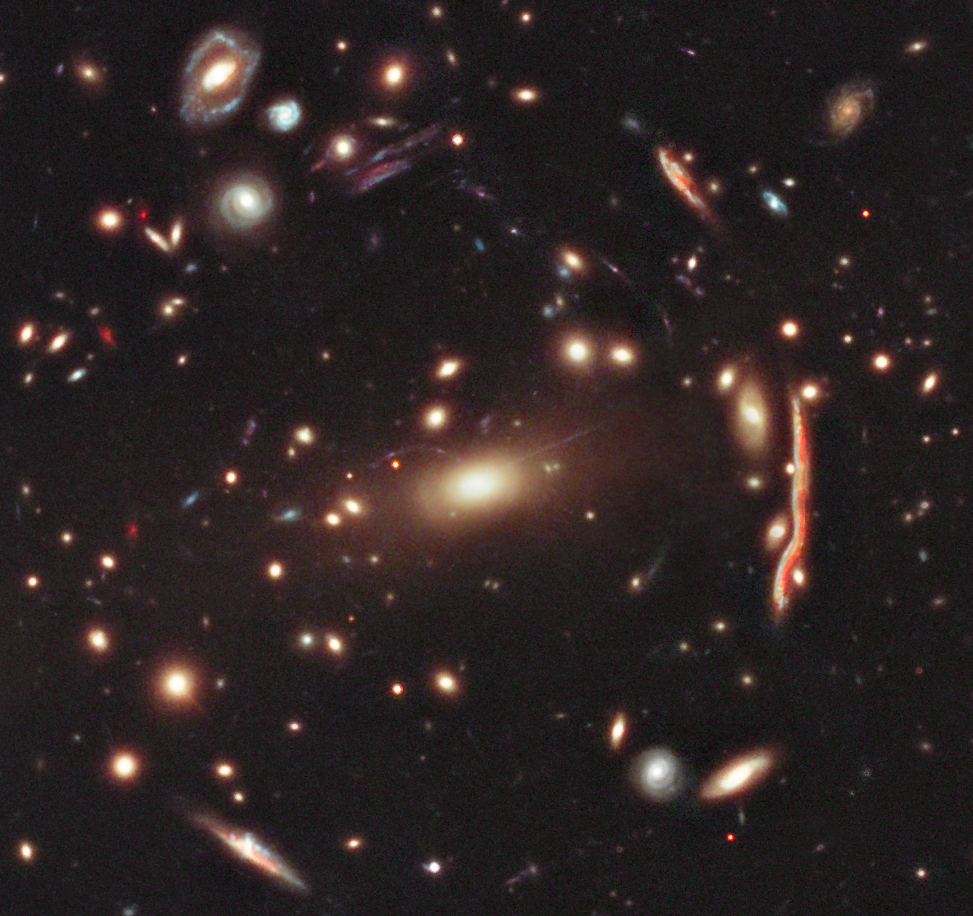

Galaxy Cluster MACS 1206

This image of galaxy cluster MACS J1206.2-0847 (or MACS 1206 for short) is part of a broad survey with NASA's Hubble Space Telescope.

The distorted shapes in the cluster are distant galaxies from which the light is bent by the gravitational pull of an invisible material called dark matter within the cluster of galaxies. This cluster is an early target in a survey that will allow astronomers to construct the most detailed dark matter maps of more galaxy clusters than ever before.

These maps are being used to test previous, but surprising, results that suggest that dark matter is more densely packed inside clusters than some models predict. This might mean that galaxy cluster assembly began earlier than commonly thought.

The multiwavelength survey, called the Cluster Lensing And Supernova survey with Hubble (CLASH), probes, with unparalleled precision, the distribution of dark matter in 25 massive clusters of galaxies. So far, the CLASH team has completed observations of six of the 25 clusters.

Dark matter makes up the bulk of the universe's mass, yet it can only be detected by measuring how its gravity tugs on visible matter and warps space like a fun-house mirror so that the light from distant objects is distorted.

Galaxy clusters like MACS 1206 are perfect laboratories for studying dark matter's gravitational effects because they are the most massive structures in the universe. Because of their heft, the clusters act like giant cosmic lenses, magnifying, distorting and bending any light that passes through them – an effect known as gravitational lensing.

Lensing effects can also produce multiple images of the same distant object, as evident in this Hubble picture. In particular, the apparent numbers and shapes of distant galaxies far beyond a galaxy cluster become distorted as the light passes through, yielding a visible measurement of how much mass is in the intervening cluster and how it is distributed. The substantial lensing distortions seen are proof that the dominant component of clusters is dark matter. The distortions would be far weaker if the clusters' gravity came only from the visible galaxies in the clusters.

MACS 1206 lies 4.5 billion light-years from Earth. Hubble's keen vision helped CLASH astronomers uncover 47 multiple images of 12 newly identified faraway galaxies. Finding so many multiple images in a cluster is a unique capability of Hubble, and the CLASH survey is optimized to find them. The new observations build on earlier work by Hubble and ground-based telescopes.

Taking advantage of two of Hubble's powerful cameras, the Advanced Camera for Surveys and the Wide Field Camera 3, the CLASH survey covers a broad wavelength range, from ultraviolet to near infrared. Astronomers need the diverse colors to estimate the distances to lensed galaxies and study them in more detail. Hubble's unique capabilities allow astronomers to estimate distances to galaxies that are four times fainter than ground-based telescopes can see.

The era when the first clusters formed is not precisely known, but is estimated to be at least 9 billion years ago and possibly as far back as 12 billion years ago. If most of the clusters in the CLASH survey are found to have excessively high accumulations of dark matter in their central cores, then it may yield new clues to the early stages in the origin of structure in the universe.

Future telescopes like NASA's James Webb Space Telescope, a space-based infrared observatory now being built, will be able to study the fainter lensed galaxies in clusters like MACS 1206 in greater detail. Webb will be powerful enough to collect the spectra of some of the magnified galaxies to study their early chemical composition.

Credit: NASA, ESA, M. Postman (STScI), and the CLASH Team